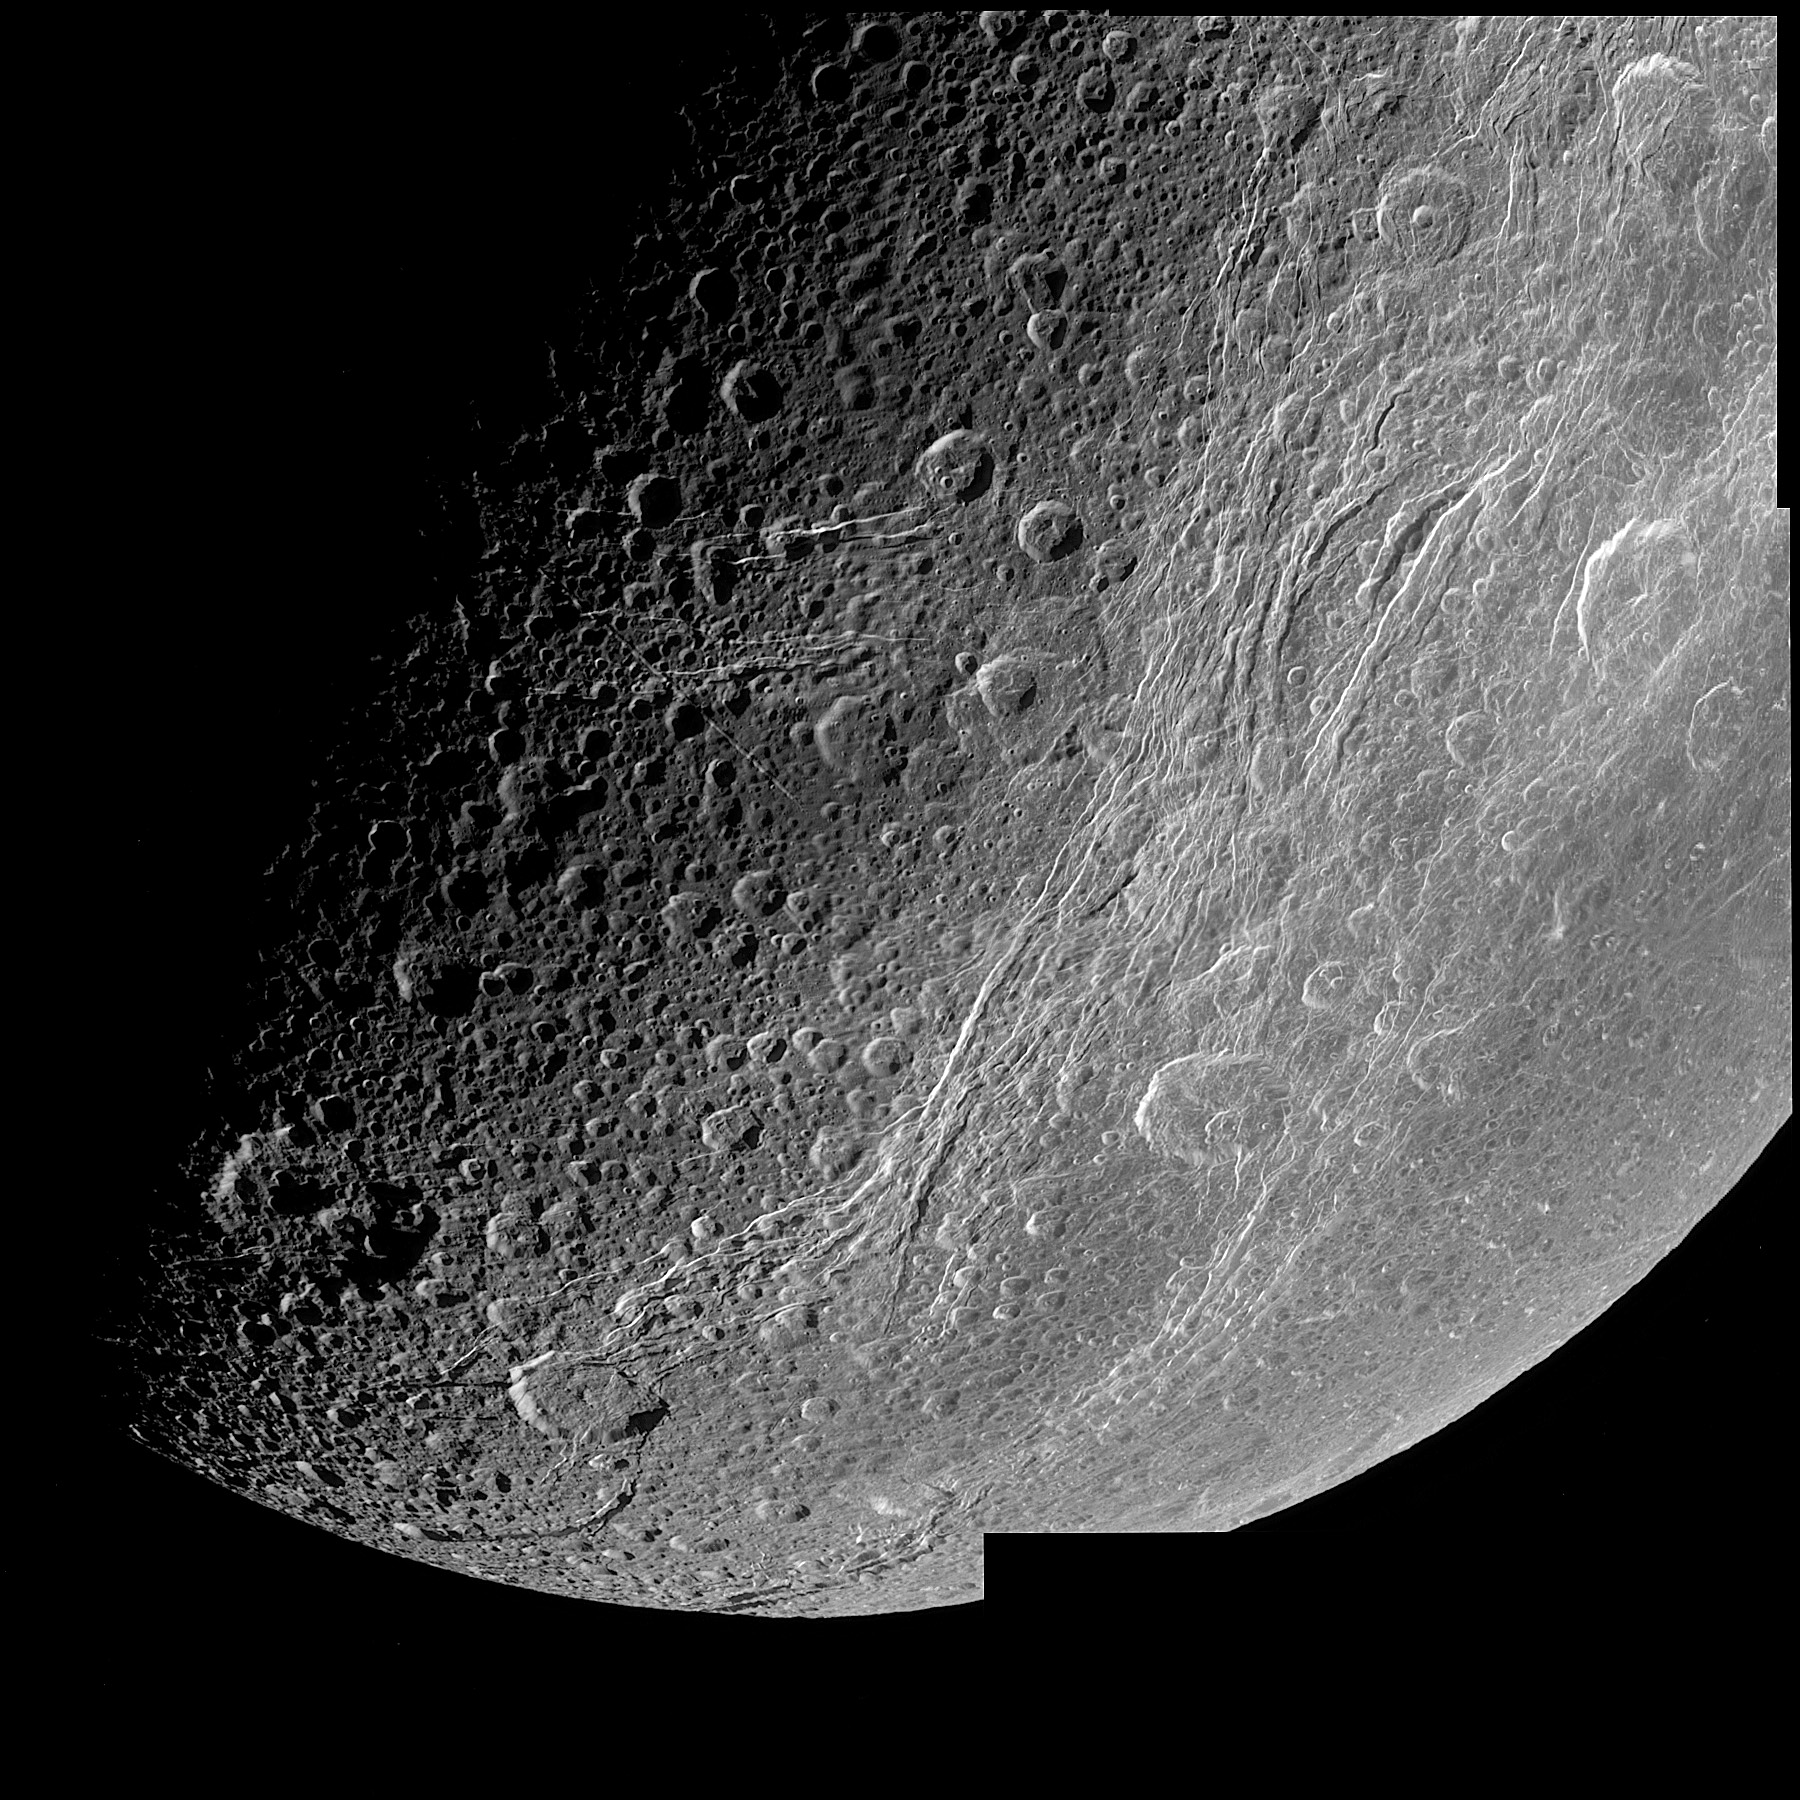

Highest Resolution View of Dione

This very detailed image taken during the Cassini spacecraft’s closest approach to Saturn’s moon Dione on Dec. 14, 2004 is centered on the wispy terrain of the moon. To the surprise of Cassini imaging scientists, the wispy terrain does not consist of thick ice deposits, but rather the bright ice cliffs created by tectonic fractures.

The Cassini-Huygens mission is a cooperative project of NASA, the European Space Agency and the Italian Space Agency. The Jet Propulsion Laboratory, a division of the California Institute of Technology in Pasadena, manages the mission for NASA’s Science Mission Directorate, Washington, D.C. The Cassini orbiter and its two onboard cameras were designed, developed and assembled at JPL. The imaging team is based at the Space Science Institute, Boulder, Colo.

Credit: NASA/JPL/Space Science Institute